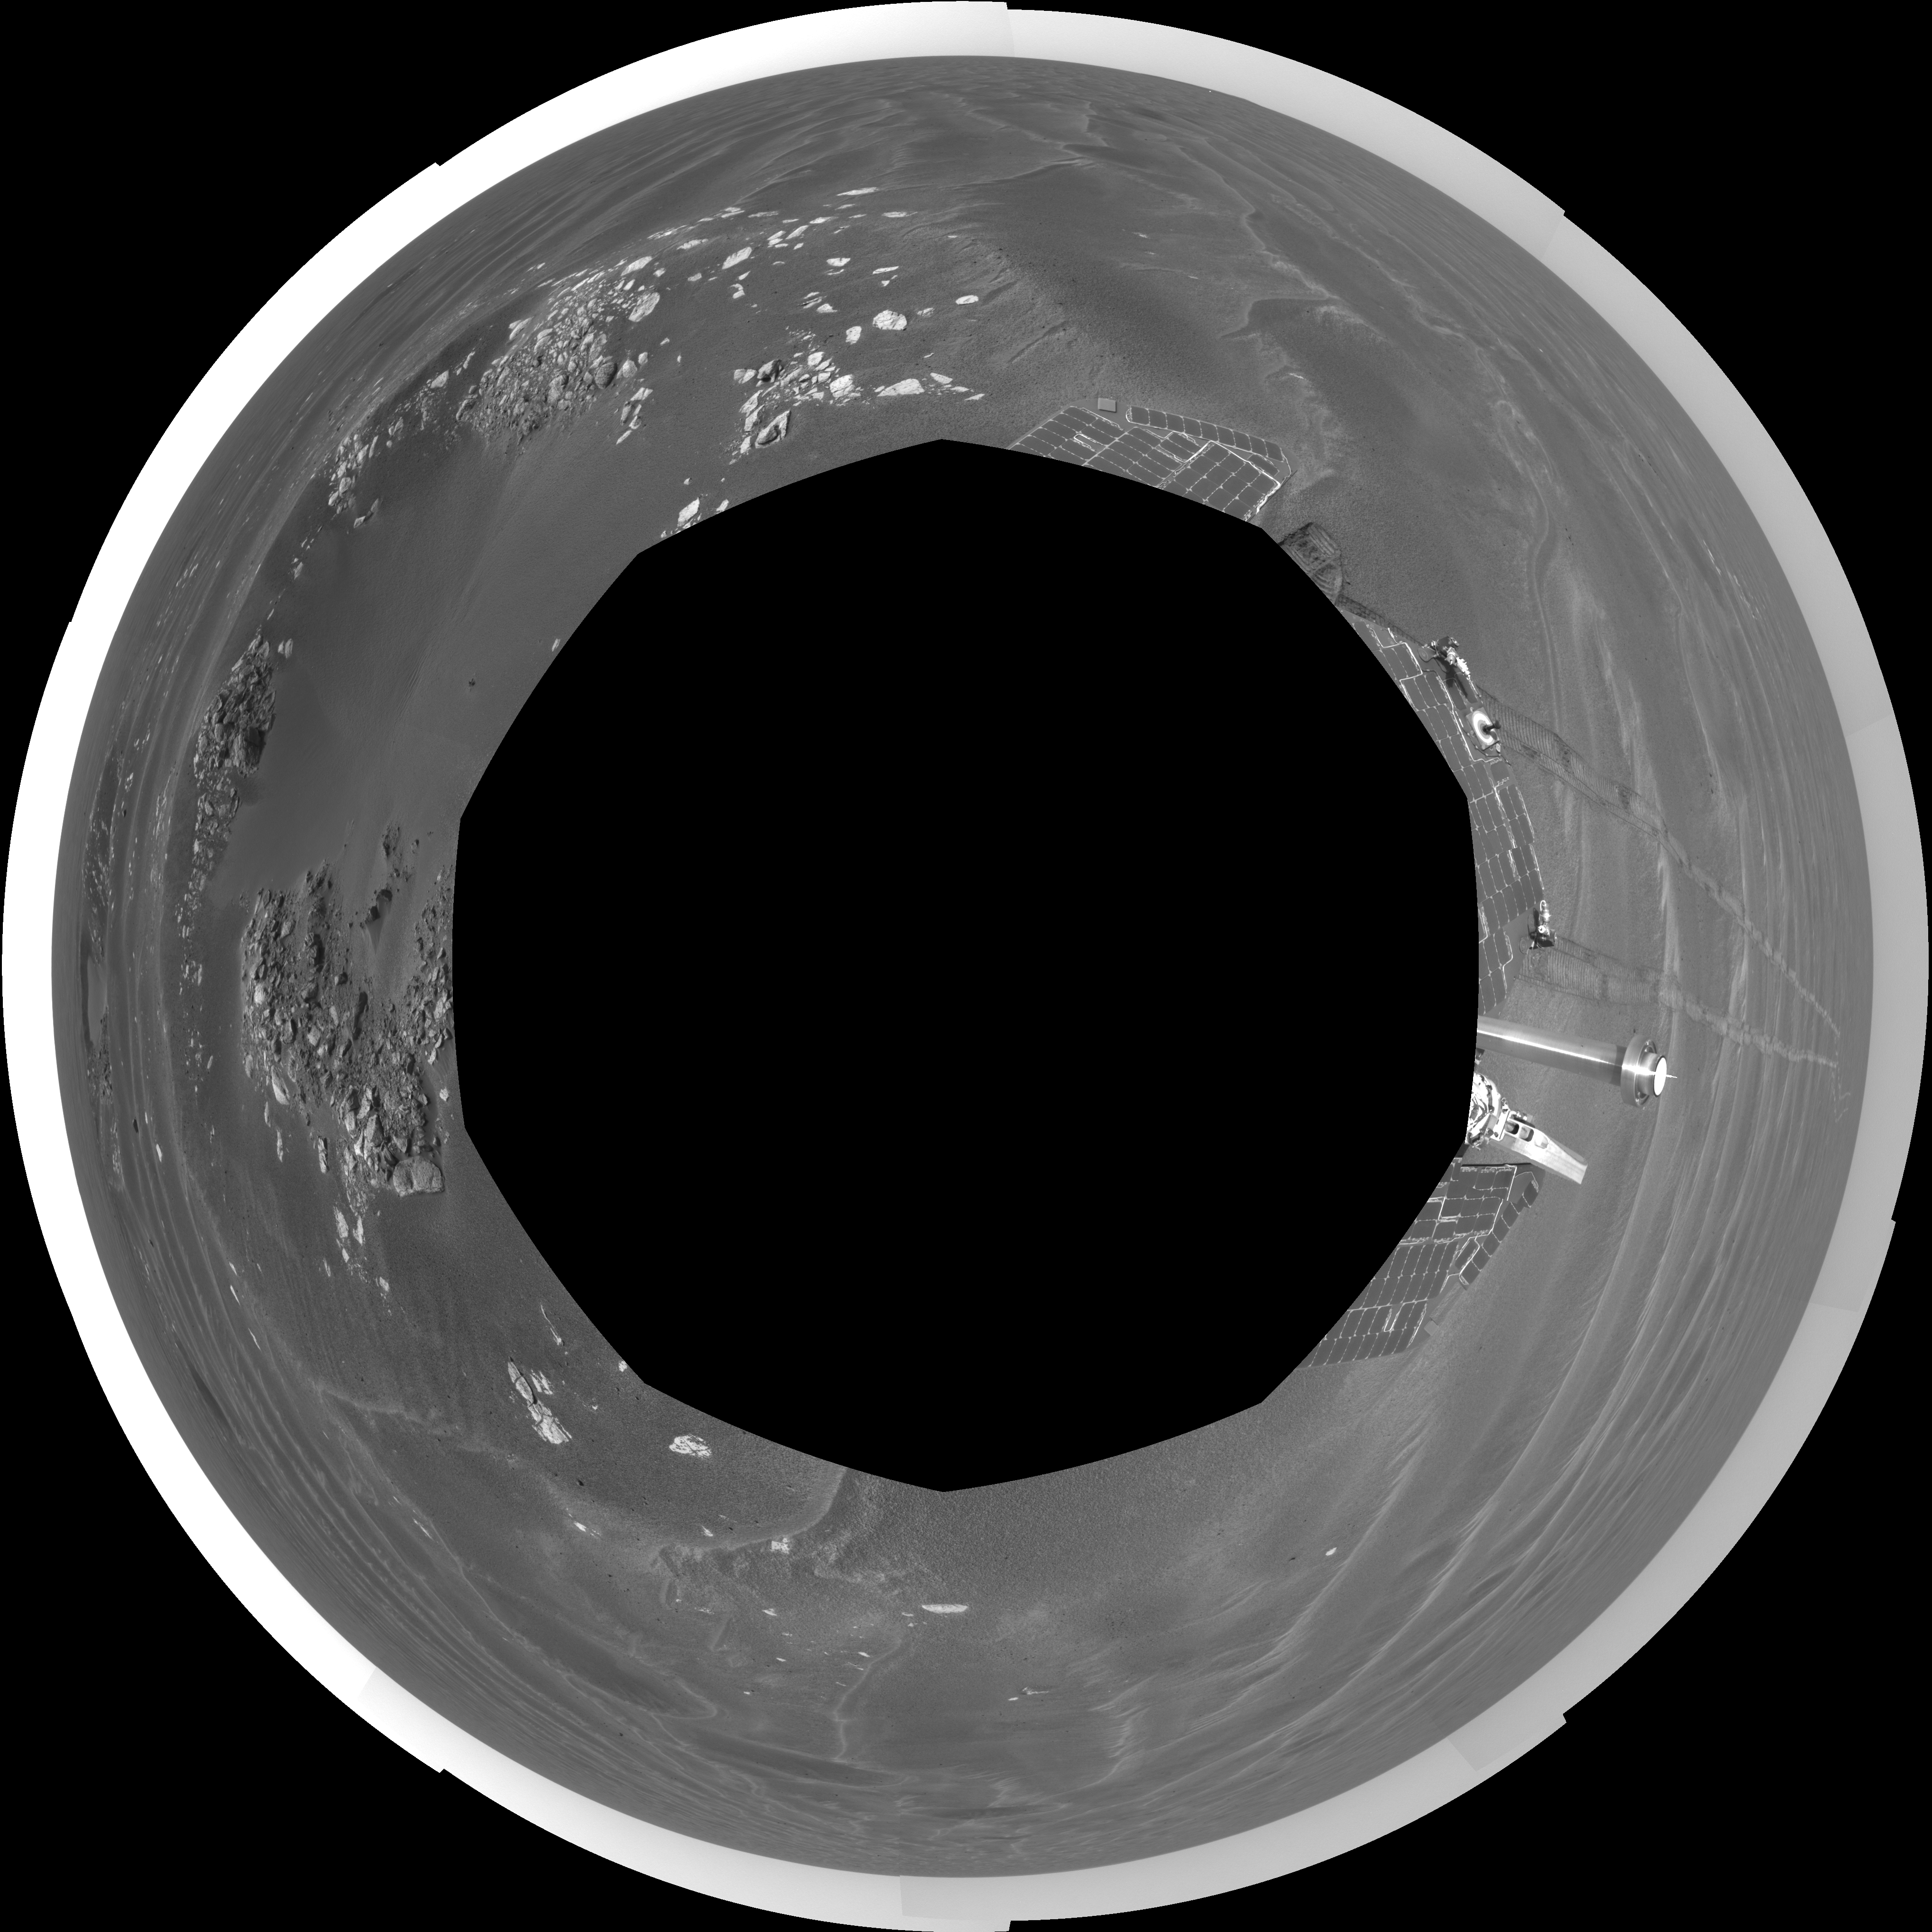

‘Naturaliste’ Crater, Opportunity SOl 387 (polar)

NASA’s Mars Exploration Rover Opportunity used its navigation camera to take the images combined into this view of the rover’s surroundings on Opportunity’s 387th martian day, or sol (Feb. 24, 2005). Opportunity had driven about 73 meters (240 feet) and reached the eastern edge of a small crater dubbed “Naturaliste,” seen in the right foreground. This view is presented in a polar projection with geometric and brightness seam correction.

Credit: NASA/JPL